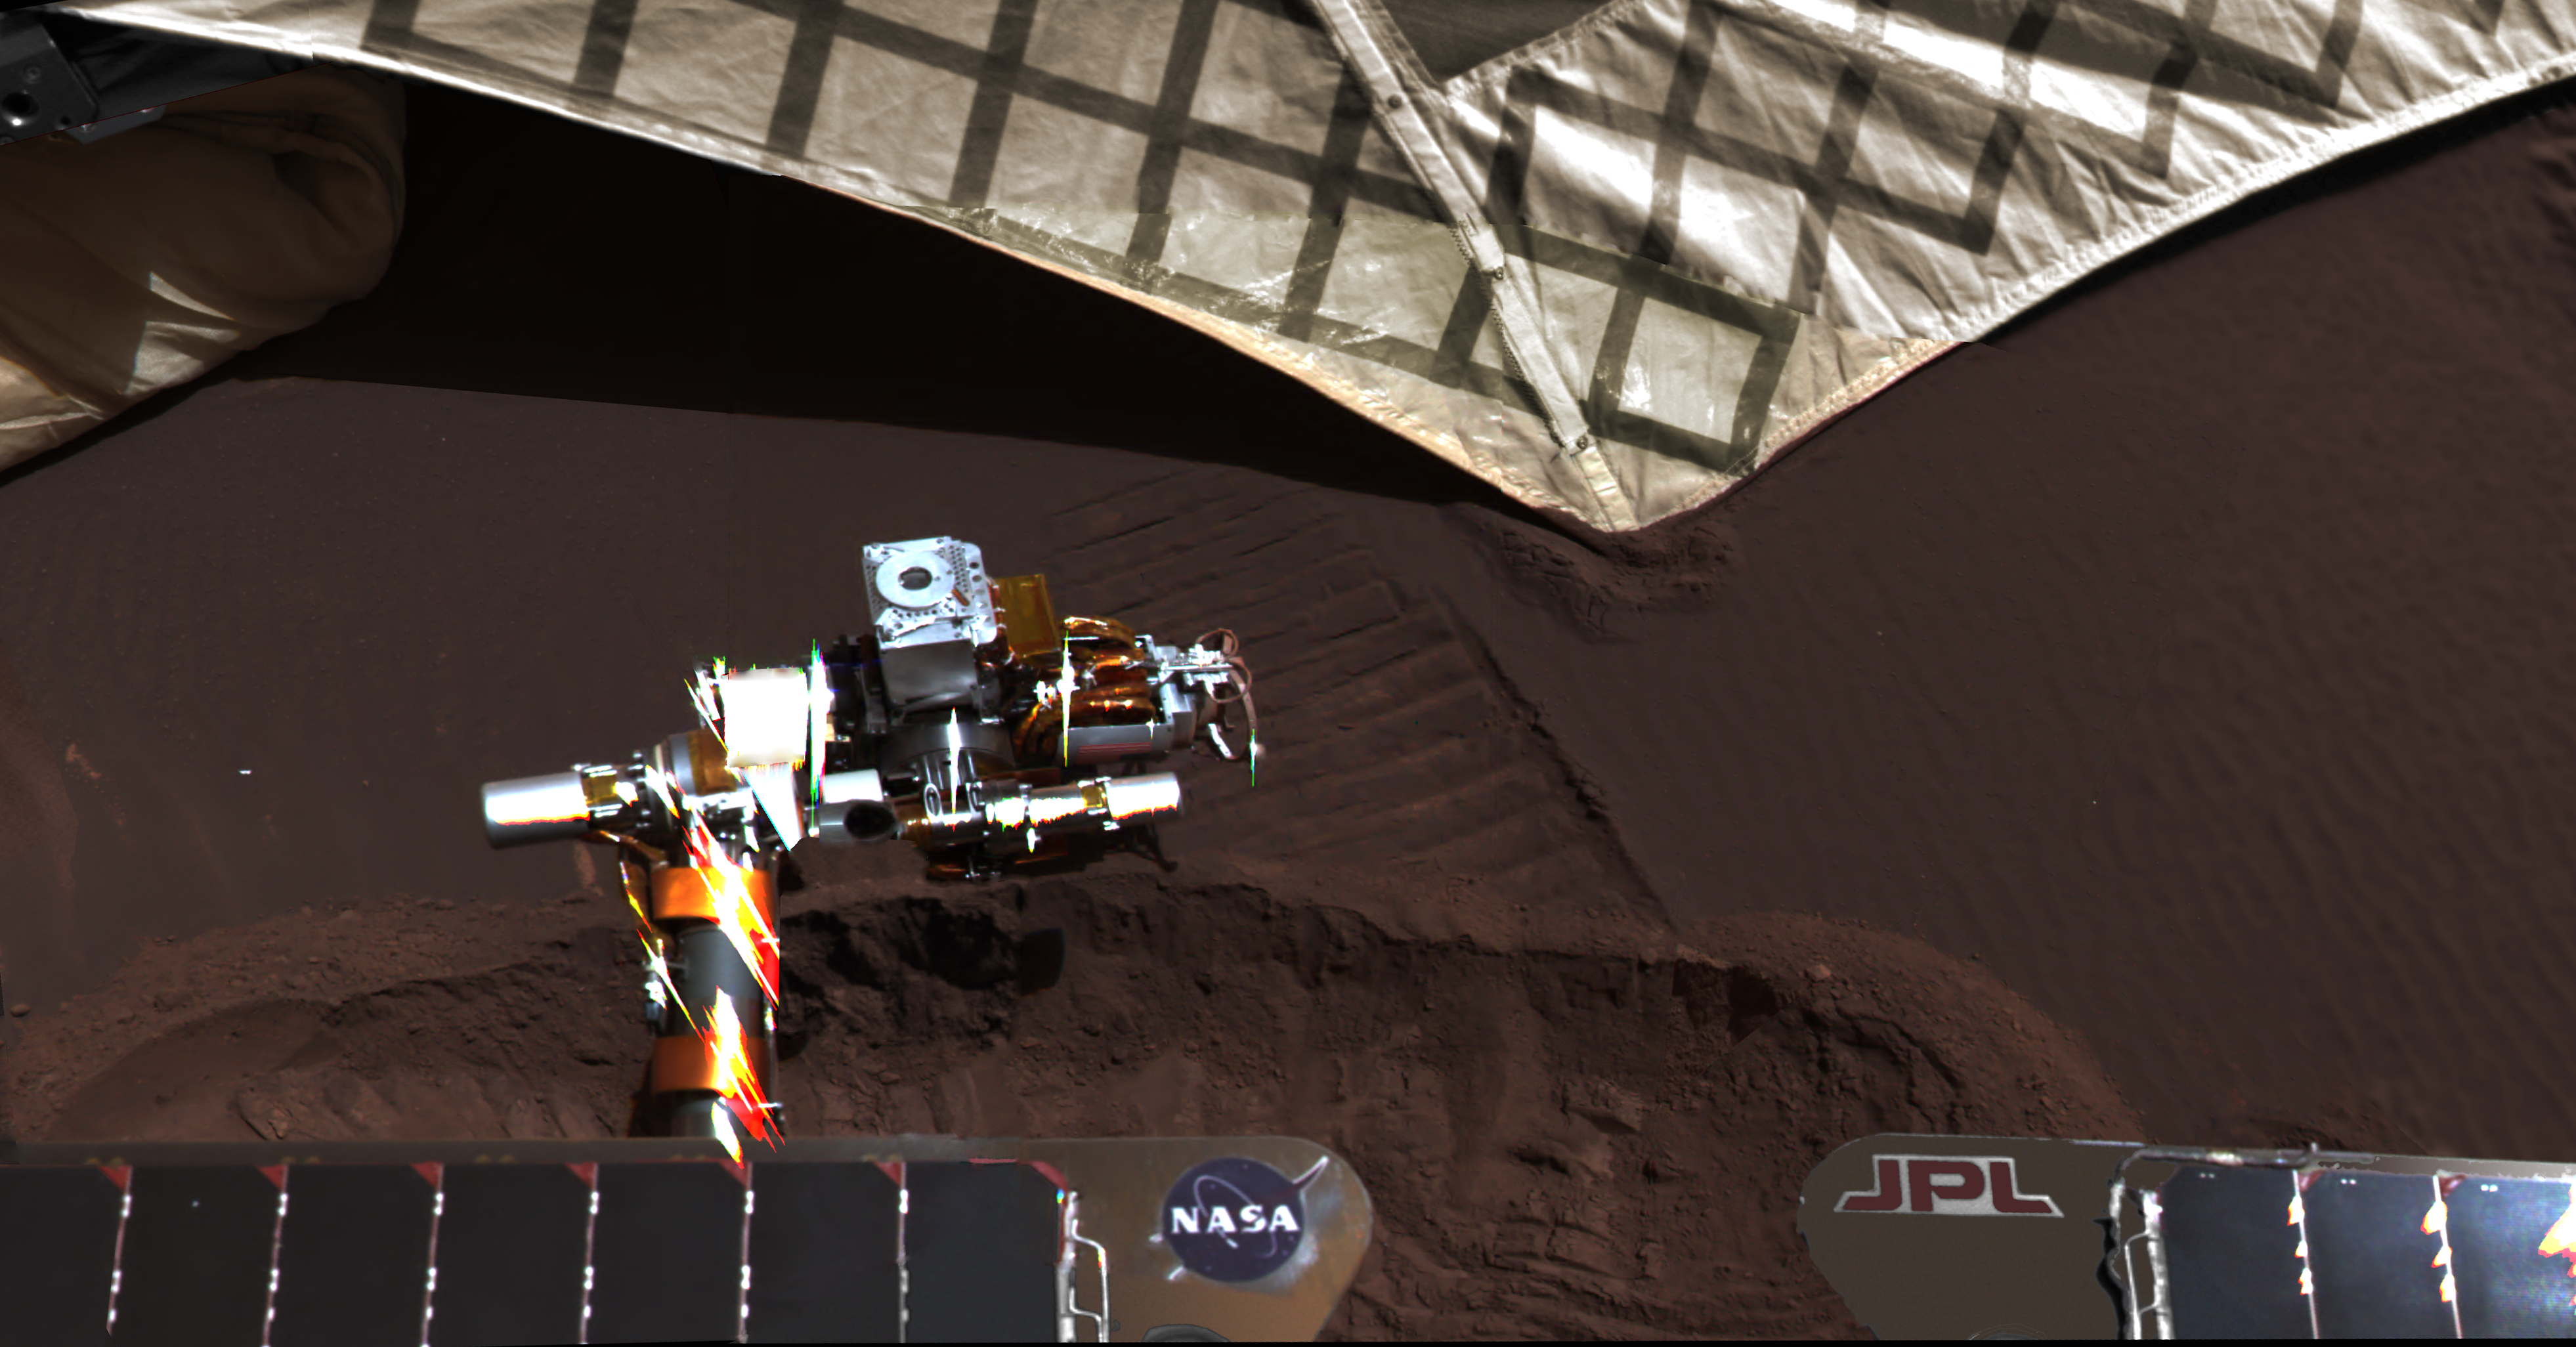

Lander Trench Dug by Opportunity

On March 20, 2004, NASA’s Mars Exploration Rover Opportunity used a wheel to dig a trench revealing subsurface material beside the lander hardware that carried the rover to the surface of Mars 55 Martian days, or sols, earlier.

This scene is an approximate true color rendering combining images from Opportunity’s navigation camera (Navcam) and panoramic camera (Pancam). The trench was dug to explore the nature of small wind ripples near the center of Eagle Crater, close to the Opportunity lander. The trench cross-cuts the rover’s first “footprint” wheel tracks. The white material at the top is the fabric ramp that the rover drove down to leave the lander. The soil at the end of the ramp was compressed and disturbed by the weight of the rover as it drove down the ramp. The robotic arm instruments, glistening in the Martian sunlight, were subsequently used to make measurements inside the trench.

A Pancam view back into Eagle Crater from the crater’s edge, at PIA05636, shows where this trench was dug beside the lander platform.

JPL manages the Mars Exploration Rover Project for NASA’s Science Mission Directorate in Washington.

Credit: NASA/JPL-Caltech/Cornell/ASU